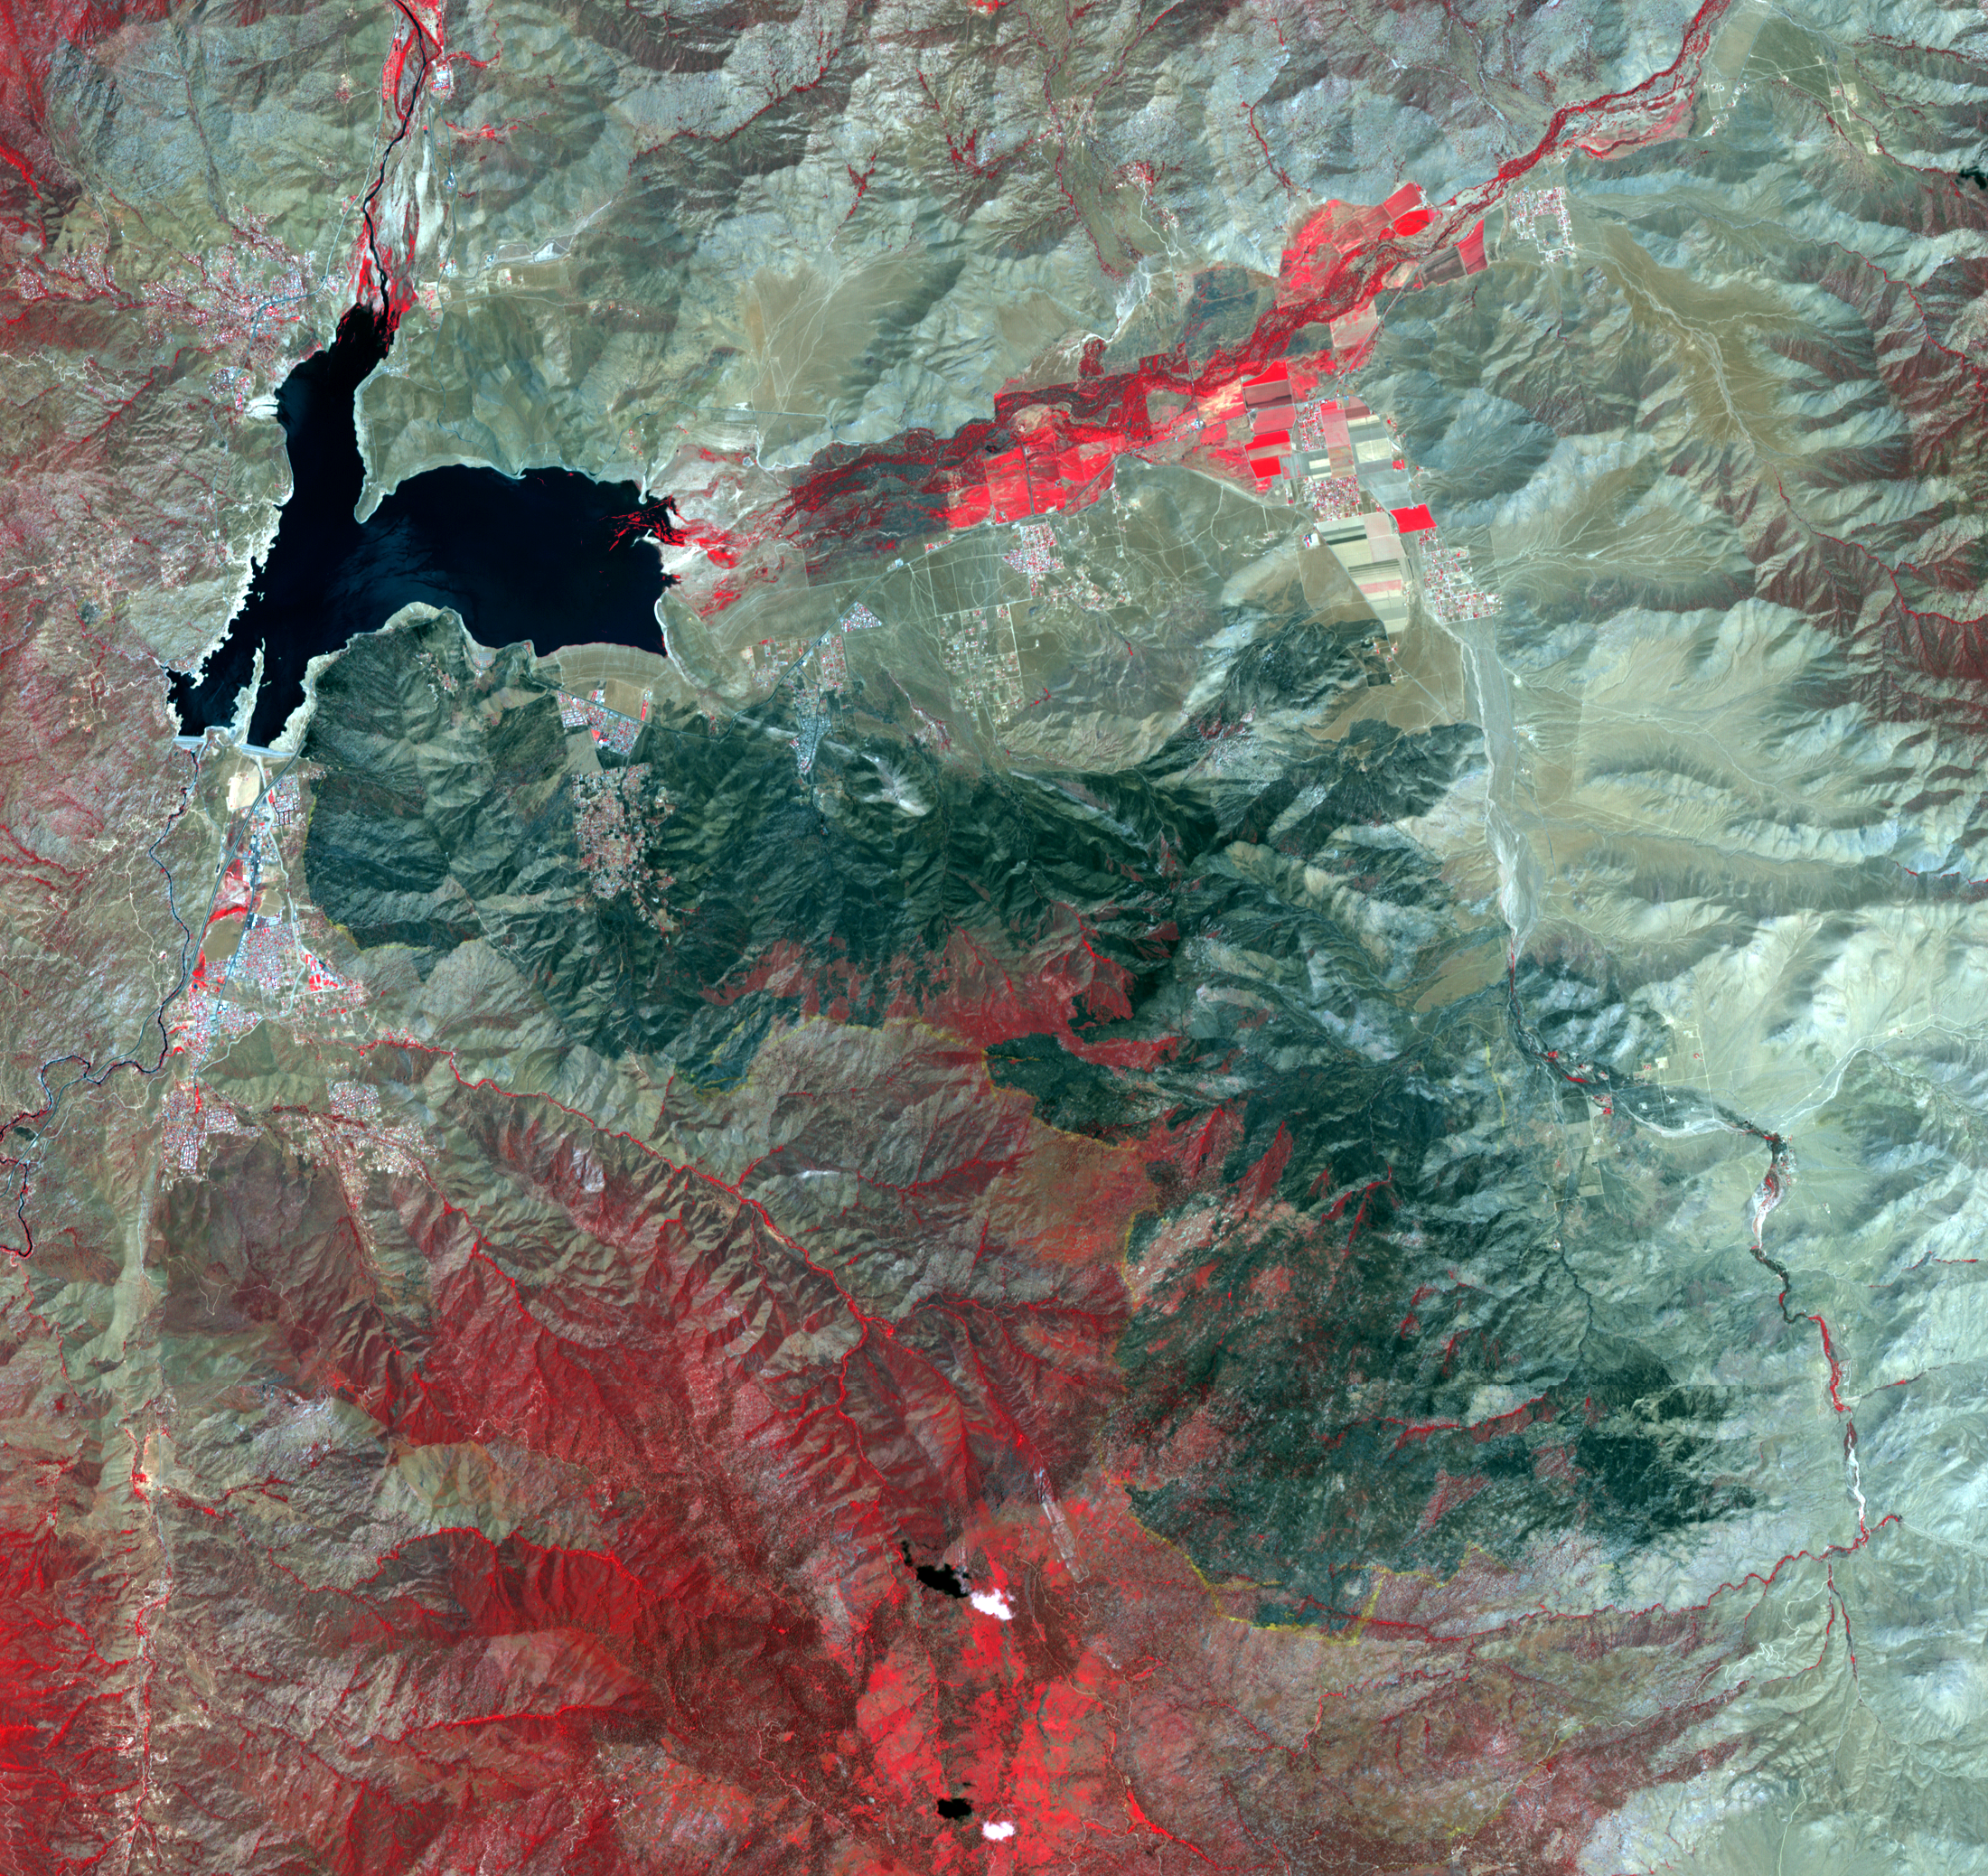

Impact of Destructive California Wildfire Captured by NASA Spacecraft

The Erskine wildfire, northeast of Bakersfield, California, is the state’s largest to date in 2016. After starting on June 23, the fire has consumed 47,000 acres (19,020 hectares), destroyed more than 250 single residences, and is responsible for two fatalities. As of June 30, the fire was 70 percent contained; full containment was estimated by July 5. This image, obtained June 30 by the Advanced Spaceborne Thermal Emission and Reflection Radiometer (ASTER) instrument on NASA’s Terra spacecraft, displays vegetation in red. The image covers an area of 19 by 21 miles (31 by 33 kilometers), and is located at 35.6 degrees north, 118.5 degrees west.

With its 14 spectral bands from the visible to the thermal infrared wavelength region and its high spatial resolution of 15 to 90 meters (about 50 to 300 feet), ASTER images Earth to map and monitor the changing surface of our planet. ASTER is one of five Earth-observing instruments launched Dec. 18, 1999, on Terra. The instrument was built by Japan’s Ministry of Economy, Trade and Industry. A joint U.S./Japan science team is responsible for validation and calibration of the instrument and data products.

The broad spectral coverage and high spectral resolution of ASTER provides scientists in numerous disciplines with critical information for surface mapping and monitoring of dynamic conditions and temporal change. Example applications are: monitoring glacial advances and retreats; monitoring potentially active volcanoes; identifying crop stress; determining cloud morphology and physical properties; wetlands evaluation; thermal pollution monitoring; coral reef degradation; surface temperature mapping of soils and geology; and measuring surface heat balance.

The U.S. science team is located at NASA’s Jet Propulsion Laboratory, Pasadena, Calif. The Terra mission is part of NASA’s Science Mission Directorate, Washington, D.C.

Credit: NASA/GSFC/METI/ERSDAC/JAROS, and U.S./Japan ASTER Science Team